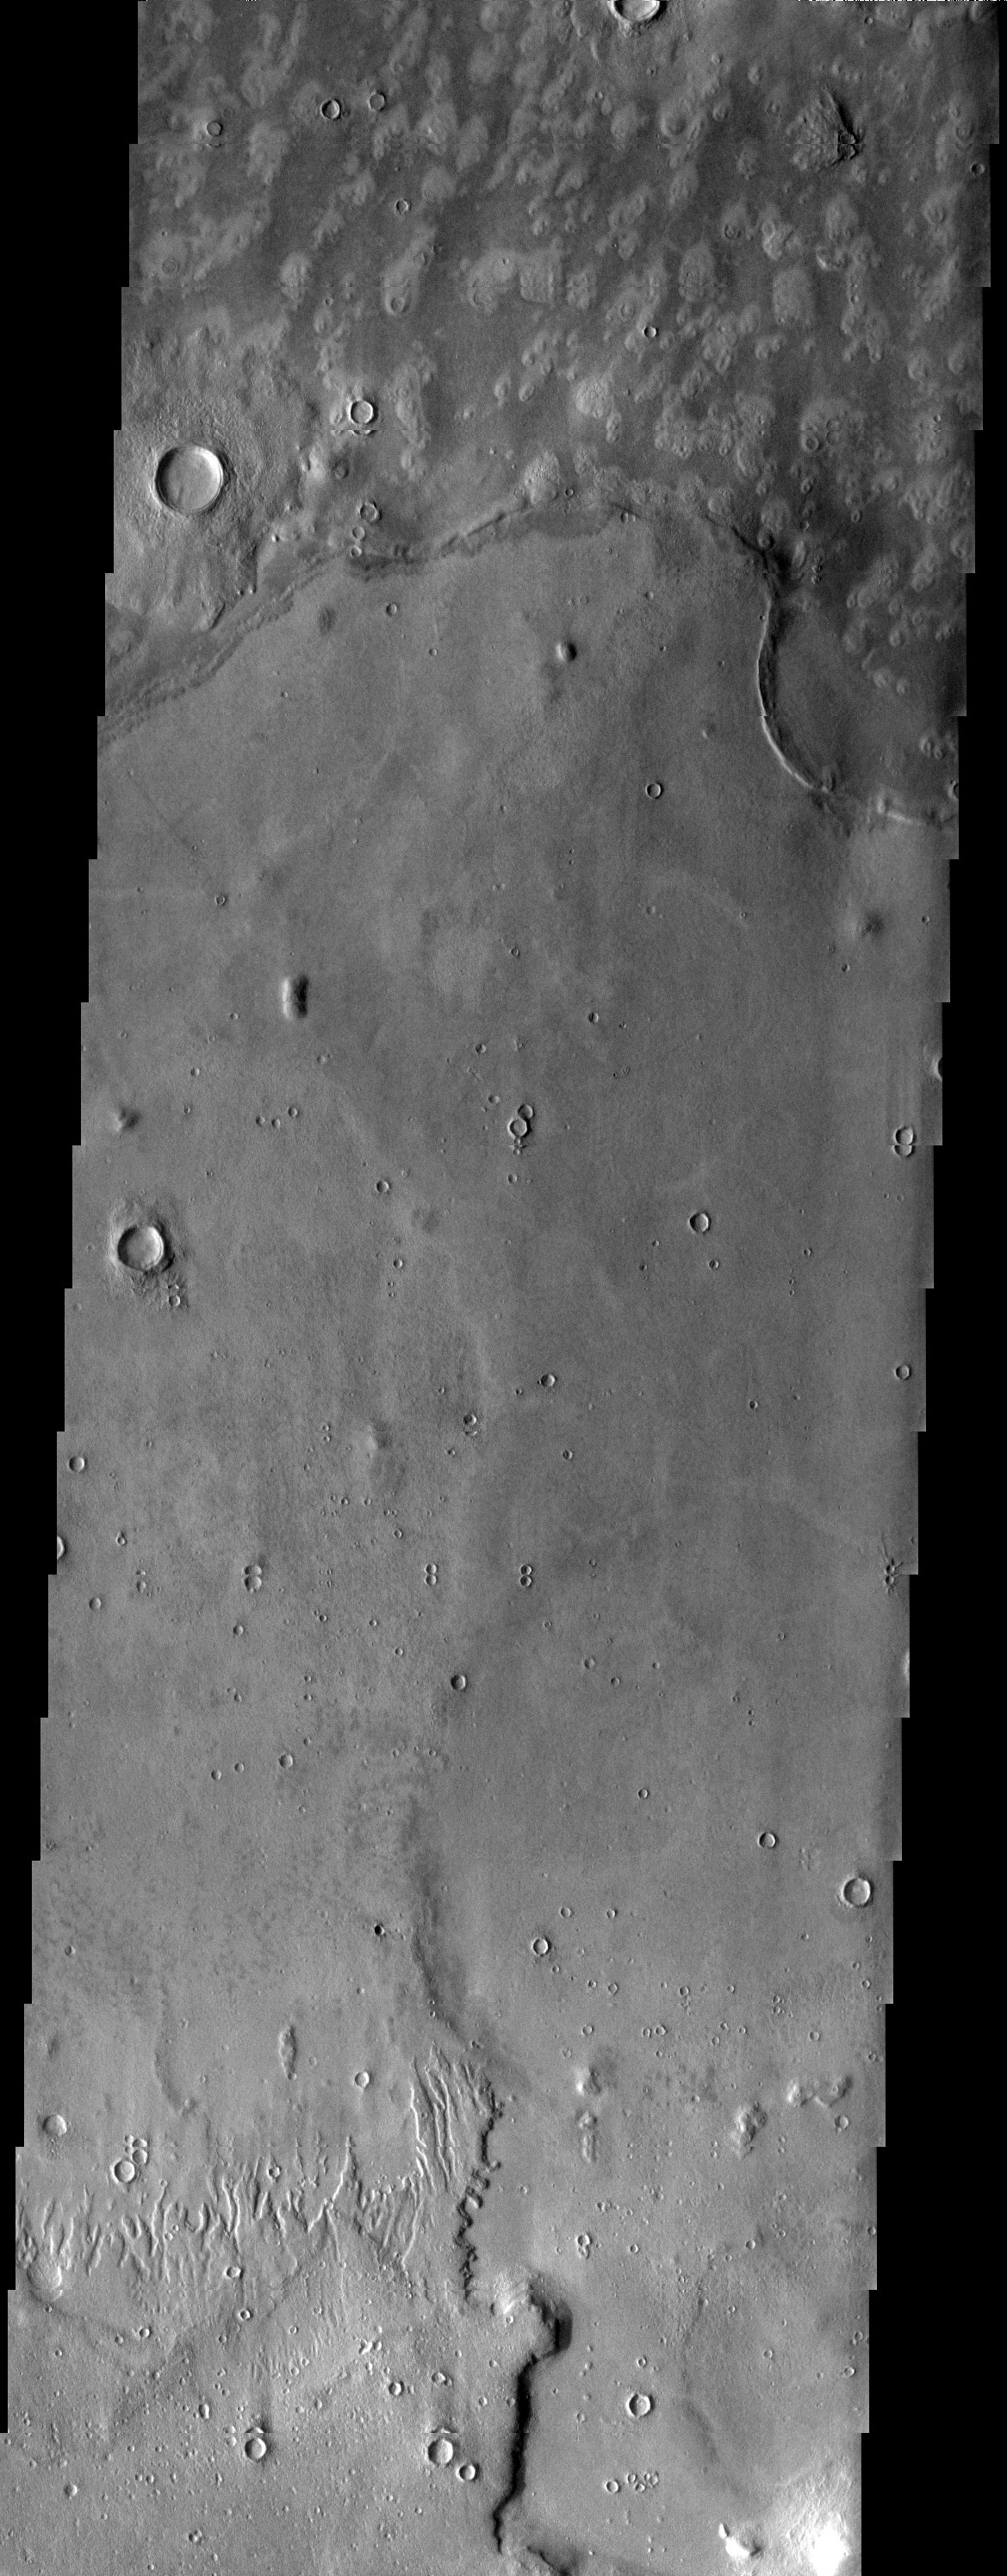

Embayment

Released 23 April 2003

Embayment relationship displayed where mottled plains material laps up against higher standing plains material. The embaying material could be lava or possibly mud.

Note: this THEMIS visual image has not been radiometrically nor geometrically calibrated for this preliminary release. An empirical correction has been performed to remove instrumental effects. A linear shift has been applied in the cross-track and down-track direction to approximate spacecraft and planetary motion. Fully calibrated and geometrically projected images will be released through the Planetary Data System in accordance with Project policies at a later time.

NASA’s Jet Propulsion Laboratory manages the 2001 Mars Odyssey mission for NASA’s Office of Space Science, Washington, D.C. The Thermal Emission Imaging System (THEMIS) was developed by Arizona State University, Tempe, in collaboration with Raytheon Santa Barbara Remote Sensing. The THEMIS investigation is led by Dr. Philip Christensen at Arizona State University. Lockheed Martin Astronautics, Denver, is the prime contractor for the Odyssey project, and developed and built the orbiter. Mission operations are conducted jointly from Lockheed Martin and from JPL, a division of the California Institute of Technology in Pasadena.

Image information: VIS instrument. Latitude 44.8, Longitude 10 East (350 West). 19 meter/pixel resolution.

Credit: NASA/JPL/Arizona State University